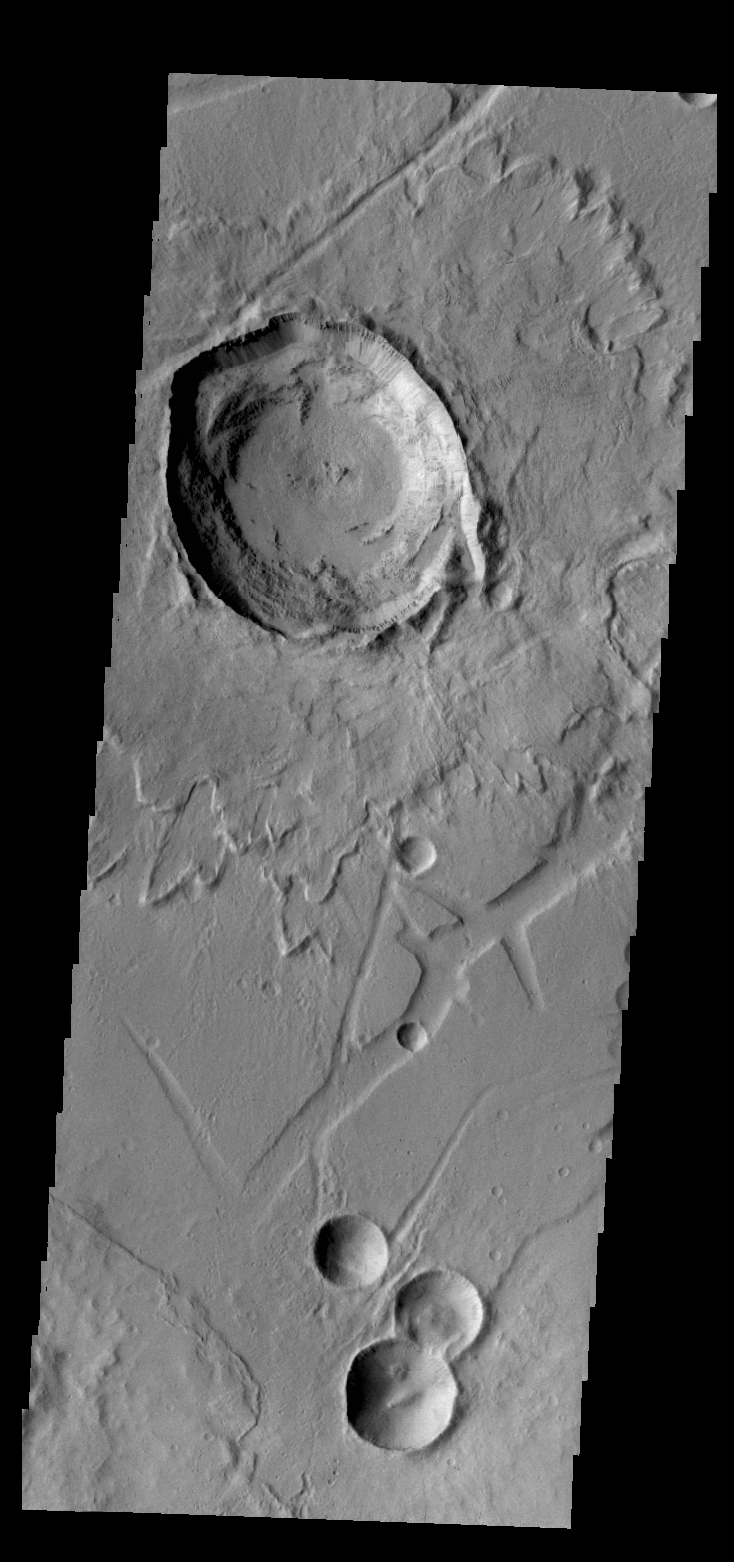

Canala Crater

The relatively young Canala Crater and its ejecta overlie the tectonic structures of Labeatis Fossae.

Credit: NASA/JPL/ASU